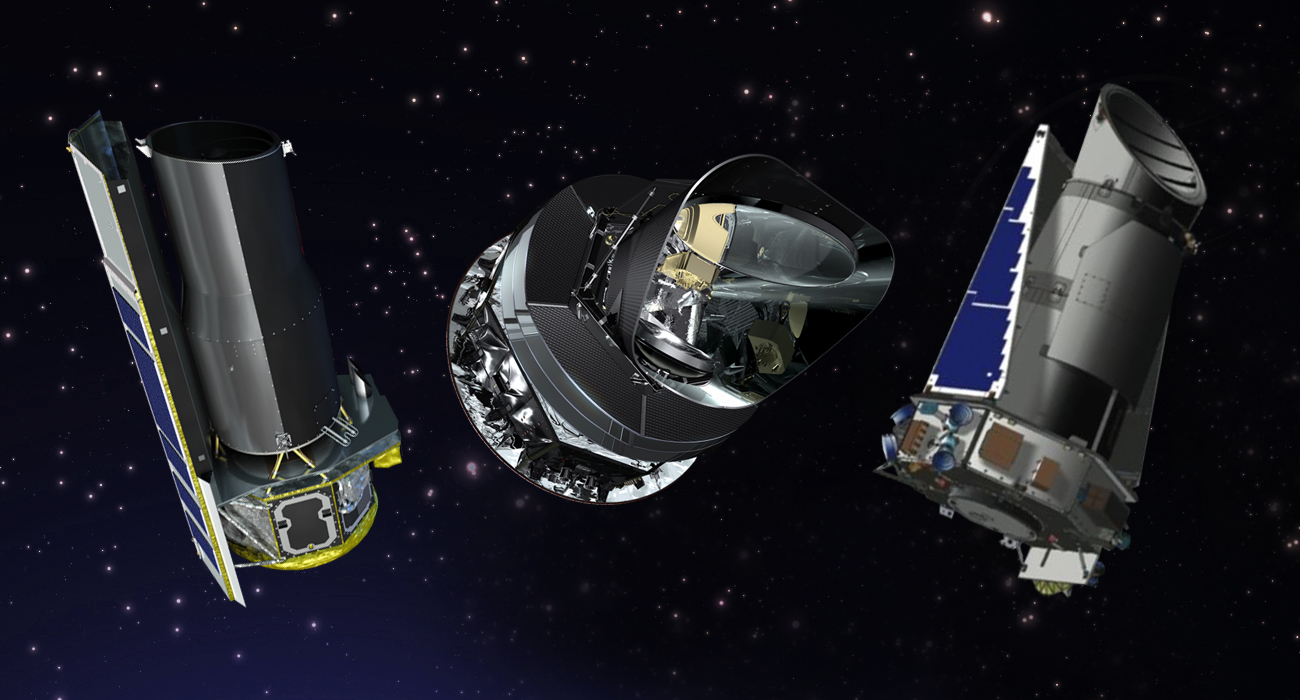

Spitzer, Planck and Kepler Extended by NASA (Artist’s Concept)

From left to right, artist’s concepts of the Spitzer, Planck and Kepler space telescopes. NASA extended Spitzer and Kepler for two additional years; and the U.S. portion of Planck, a European Space Agency mission, for one year.

Ames Research Center, Moffett Field, Calif., manages Kepler’s ground system development, mission operations and science data analysis. JPL managed the Kepler mission’s development. Ball Aerospace & Technologies Corp. in Boulder, Colo., developed the Kepler flight system and supports mission operations with the Laboratory for Atmospheric and Space Physics at the University of Colorado in Boulder. The Space Telescope Science Institute in Baltimore archives, hosts and distributes Kepler science data. Kepler is NASA’s 10th Discovery mission and is funded by NASA’s Science Mission Directorate at the agency’s headquarters in Washington. For more information about the Kepler mission, visit http://kepler.nasa.gov.

JPL manages the Spitzer Space Telescope mission for NASA’s Science Mission Directorate, Washington. Science operations are conducted at the Spitzer Science Center at the California Institute of Technology in Pasadena. Data are archived at the Infrared Science Archive housed at the Infrared Processing and Analysis Center at Caltech. For more information about Spitzer, visit: http://spitzer.caltech.edu and http://www.nasa.gov/spitzer.

Planck is a European Space Agency mission, with significant participation from NASA. NASA’s Planck Project Office is based at JPL. JPL contributed mission-enabling technology for both of Planck’s science instruments. European, Canadian and U.S. Planck scientists will work together to analyze the Planck data. More information is online at: http://www.nasa.gov/planck and http://www.esa.int/planck.

The California Institute of Technology in Pasadena, Calif., manages JPL for NASA.

Credit: NASA/JPL-Caltech